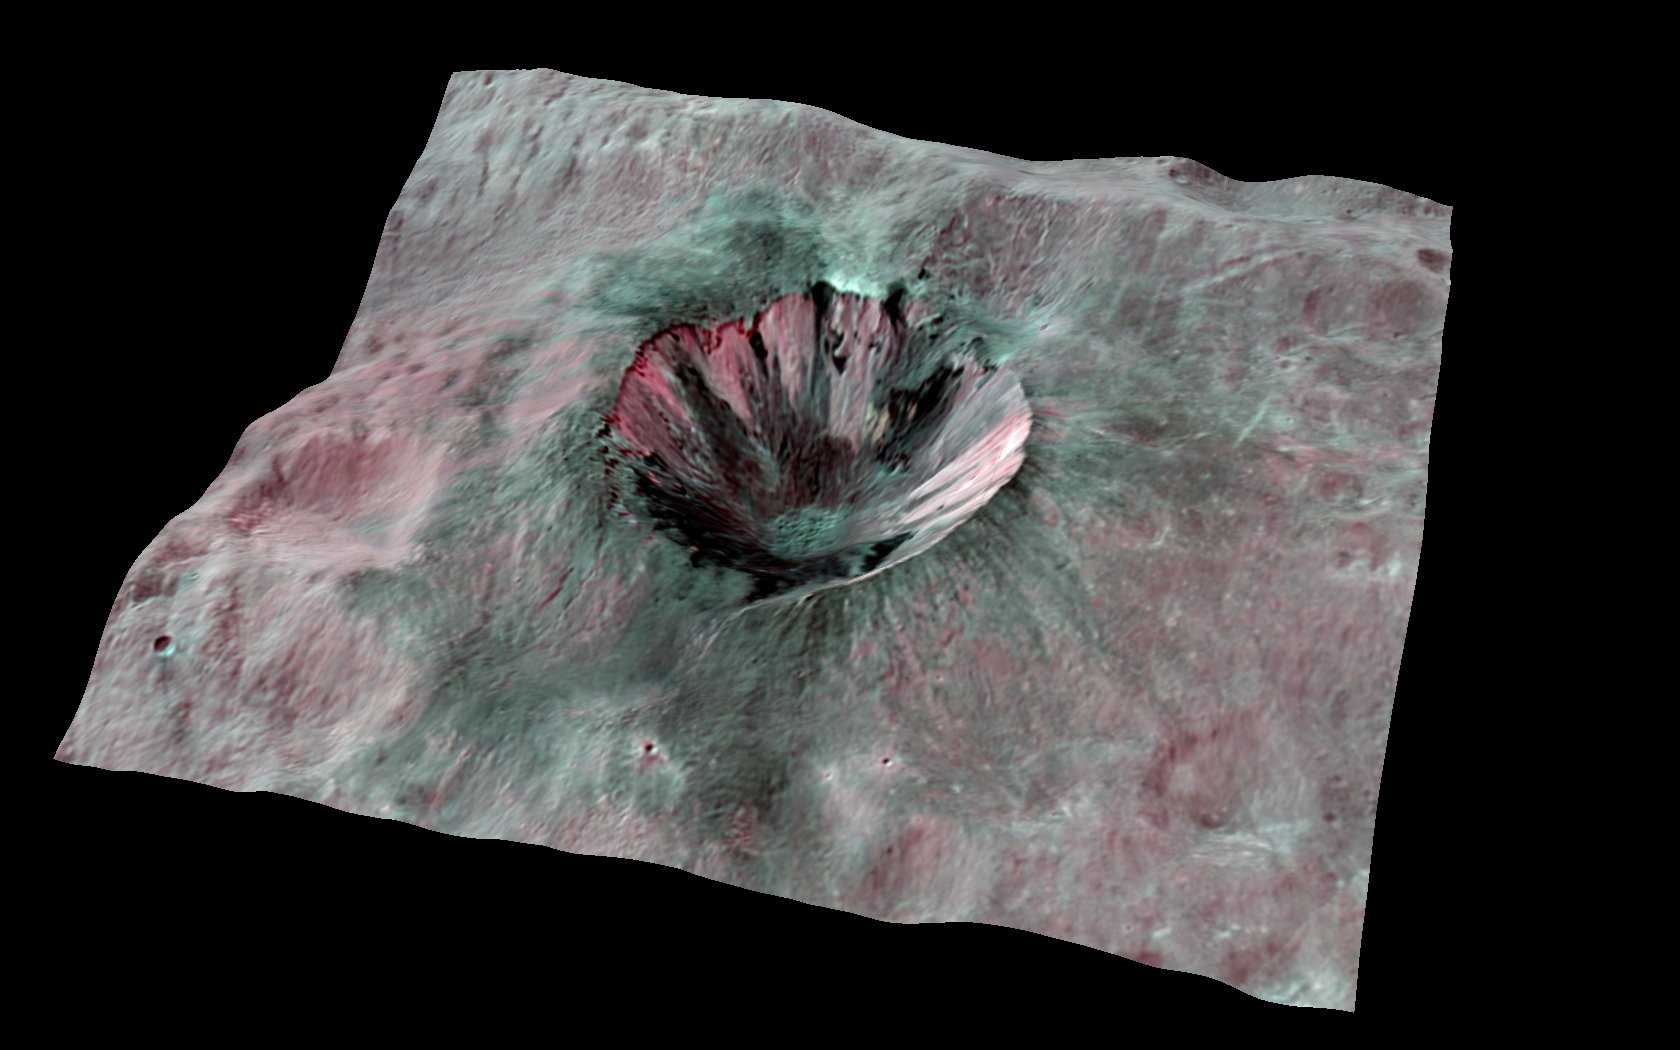

3-D View of Dark-Stained Cornelia

This composite-color view from NASA’s Dawn mission shows Cornelia Crater, streaked with dark materials, on the giant asteroid Vesta. The data were obtained by Dawn’s framing camera during the mission’s high-altitude mapping orbit, about 420 miles (680 kilometers) above the surface. The images were integrated into a mosaic and wrapped on a topographical model of Vesta’s surface.

Scientists colorized the picture by assigning red to the 0.75-micron wavelength, green to the 0.92-micron wavelength and blue to the 0.98-micron wavelength.

The Dawn mission to Vesta and Ceres is managed by NASA’s Jet Propulsion Laboratory, a division of the California Institute of Technology in Pasadena, for NASA’s Science Mission Directorate, Washington. UCLA is responsible for overall Dawn mission science. The Dawn framing cameras were developed and built under the leadership of the Max Planck Institute for Solar System Research, Katlenburg-Lindau, Germany, with significant contributions by DLR German Aerospace Center, Institute of Planetary Research, Berlin, and in coordination with the Institute of Computer and Communication Network Engineering, Braunschweig. The framing camera project is funded by the Max Planck Society, DLR and NASA/JPL.

Credit: NASA/JPL-Caltech/UCLA/MPS/DLR/IDA